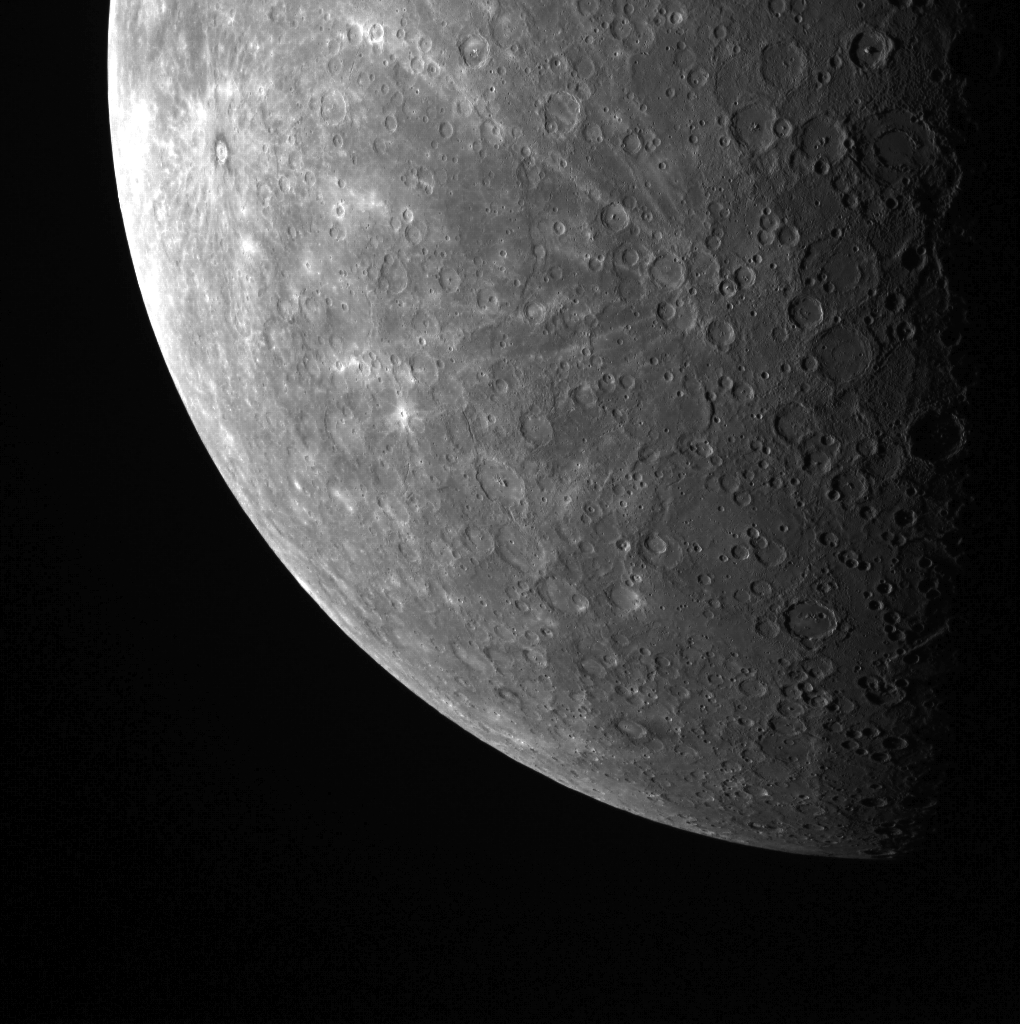

A Cratered Horizon

This fascinating limb view shows Mercury’s southern hemisphere. Highlighted in this image is Basho, with its dark halo and bright ray system, in the upper left, along with Han Kan and its prominent rays to the right, near the terminator.

This image was acquired as part of MDIS’s limb imaging campaign. Once per week, MDIS captures images of Mercury’s limb, with an emphasis on imaging the southern hemisphere limb. These limb images provide information about Mercury’s shape and complement measurements of topography made by the Mercury Laser Altimeter (MLA) of Mercury’s northern hemisphere.

The MESSENGER spacecraft is the first ever to orbit the planet Mercury, and the spacecraft’s seven scientific instruments and radio science investigation are unraveling the history and evolution of the Solar System’s innermost planet. Visit the Why Mercury? section of this website to learn more about the key science questions that the MESSENGER mission is addressing.

Date acquired: June 13, 2011
Image Mission Elapsed Time (MET): 216435840
Image ID: 372310
Instrument: Wide Angle Camera (WAC) of the Mercury Dual Imaging System (MDIS)
WAC filter: 7 (748 nanometers)
Center Latitude: -58.71°
Center Longitude: 161.3° E
Scale: Mercury’s radius is approximately 2440 km (1516 mi.)

These images are from MESSENGER, a NASA Discovery mission to conduct the first orbital study of the innermost planet, Mercury. For information regarding the use of images, see the MESSENGER image use policy.

Credit: NASA/Johns Hopkins University Applied Physics Laboratory/Carnegie Institution of Washington